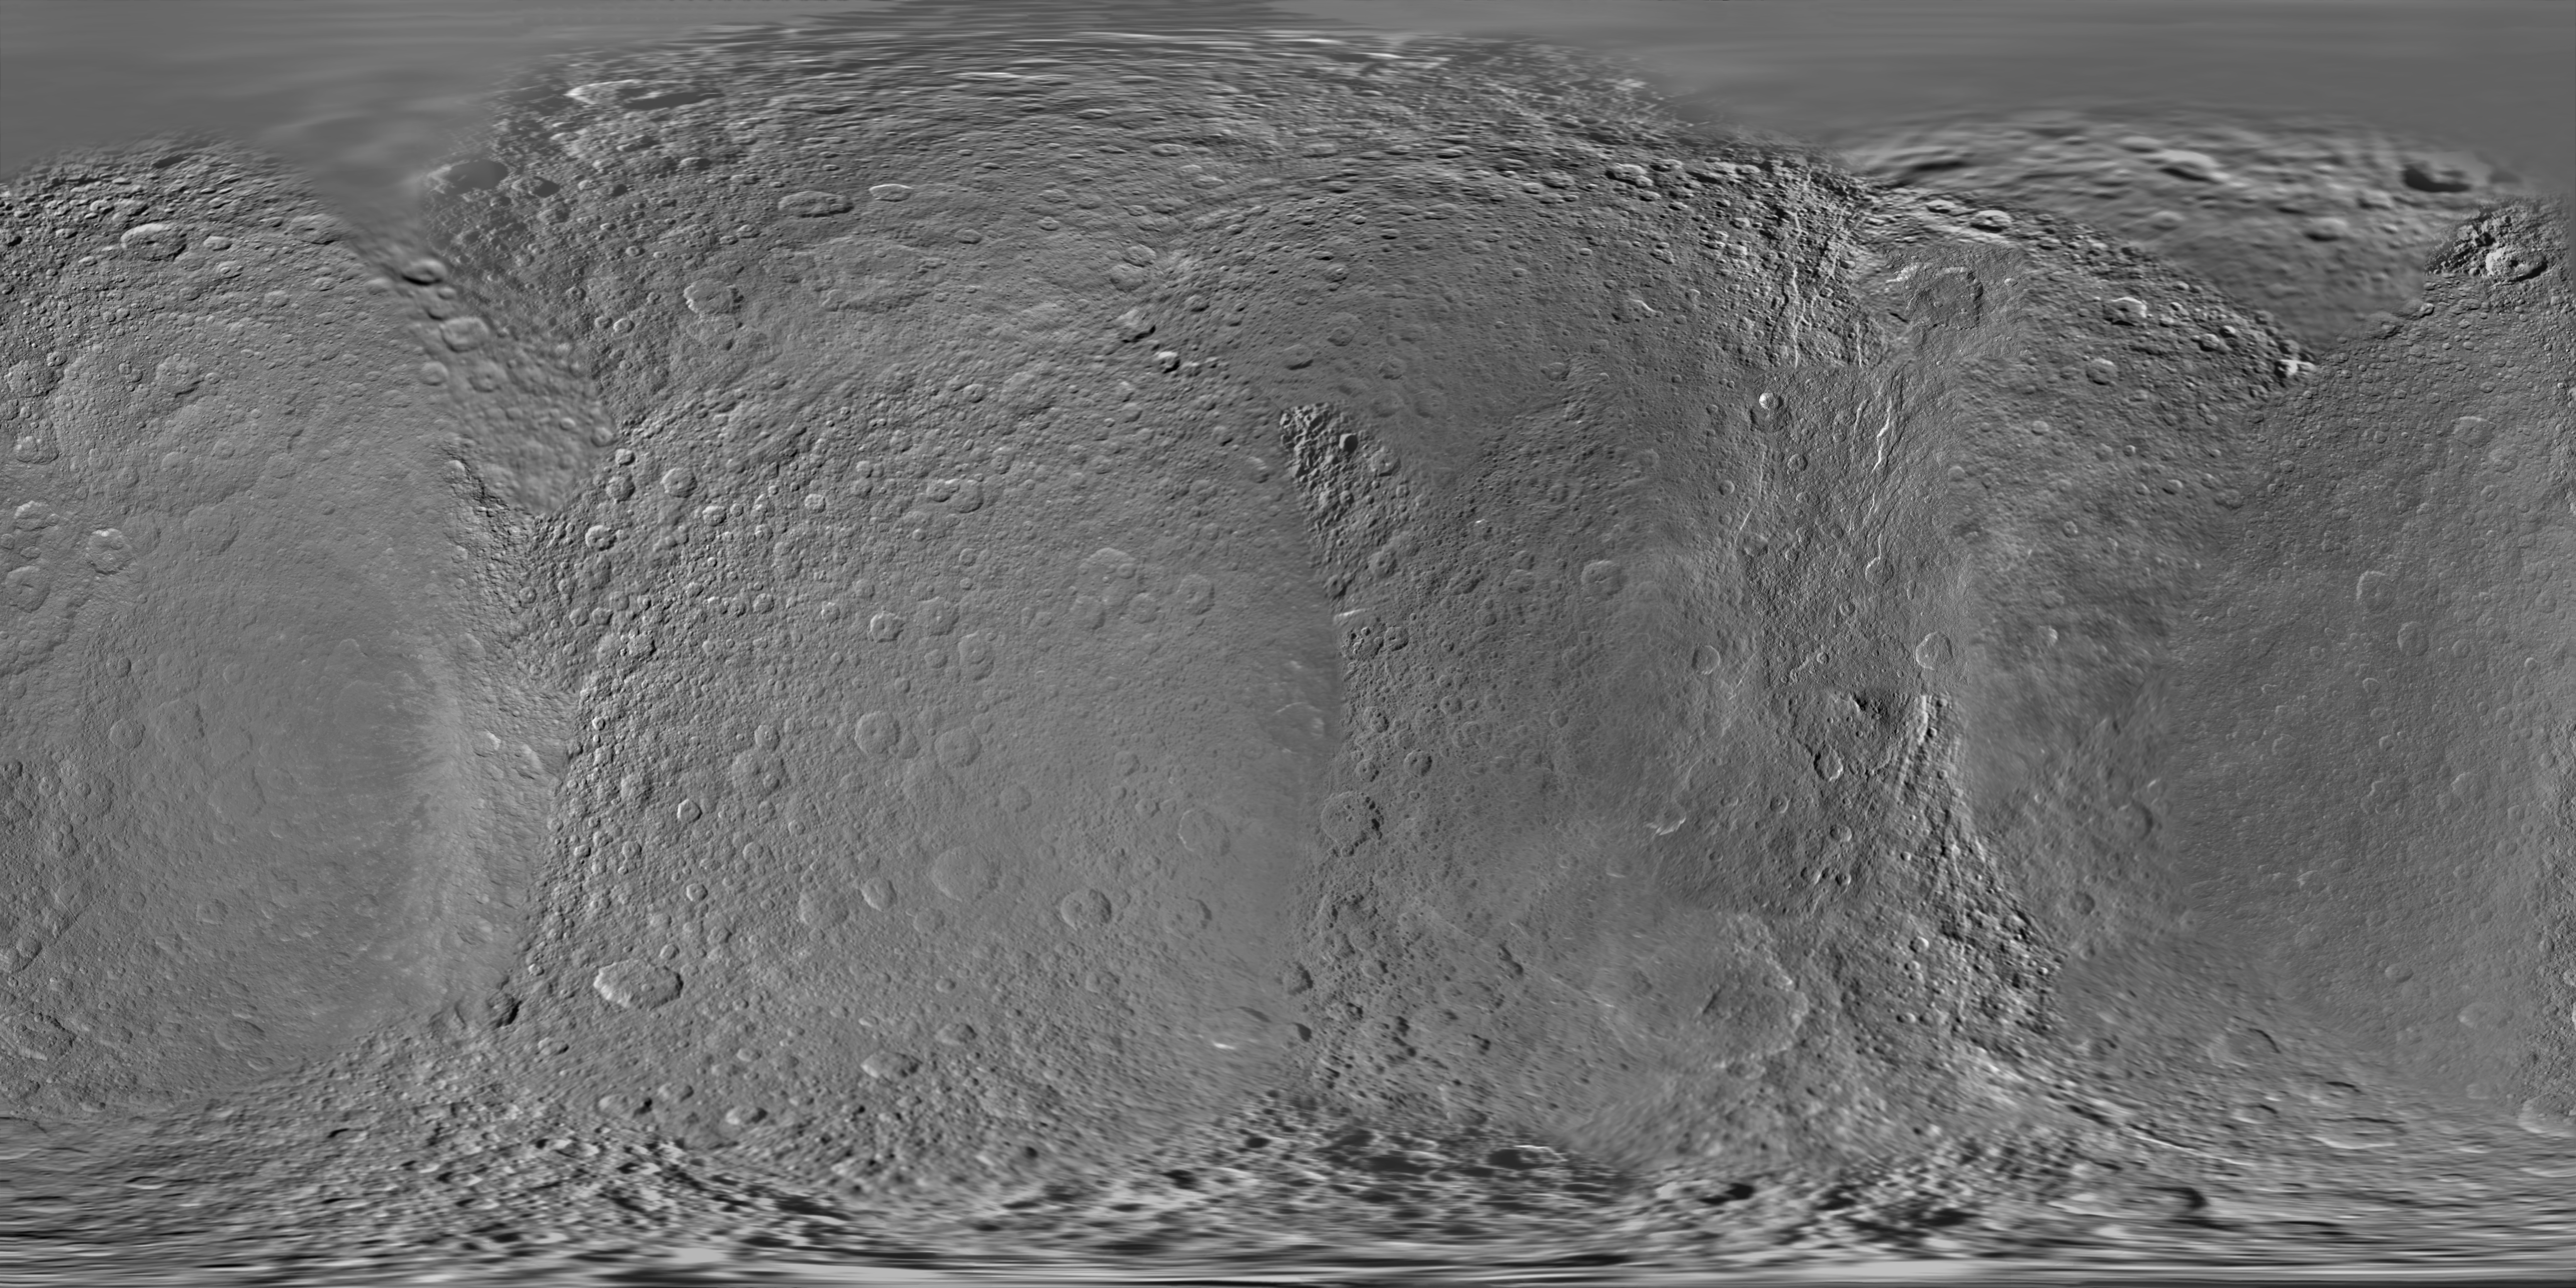

Map of Rhea – November 2009

Annotated image

This global digital map of Saturn’s moon Rhea was created using data obtained by NASA’s Cassini and Voyager spacecraft.

The map is an equidistant projection and has a scale of 417 meters (1,400 feet) per pixel in the full size version. The mean radius of Rhea used for projection of this map is 764.1 kilometers (474.8 miles).

This map is an update to the version released in February 2010 (see PIA12561). The title of that older version (“Map of Rhea – February 2010”) denotes the month the map was released, not when the data in the map were collected. The title of this new version reflects when the most recent data used in the map were captured. The newest data were used to improve coverage north of the equator between about 250 degrees west longitude and 300 degrees west longitude.

Six Voyager images fill gaps in Cassini’s coverage of the north pole.

The Cassini-Huygens mission is a cooperative project of NASA, the European Space Agency and the Italian Space Agency. The Jet Propulsion Laboratory, a division of the California Institute of Technology in Pasadena, manages the mission for NASA’s Science Mission Directorate in Washington. The Cassini orbiter and its two onboard cameras were designed, developed and assembled at JPL. The imaging team is based at the Space Science Institute, Boulder, Colo.

Credit: NASA/JPL/Space Science Institute